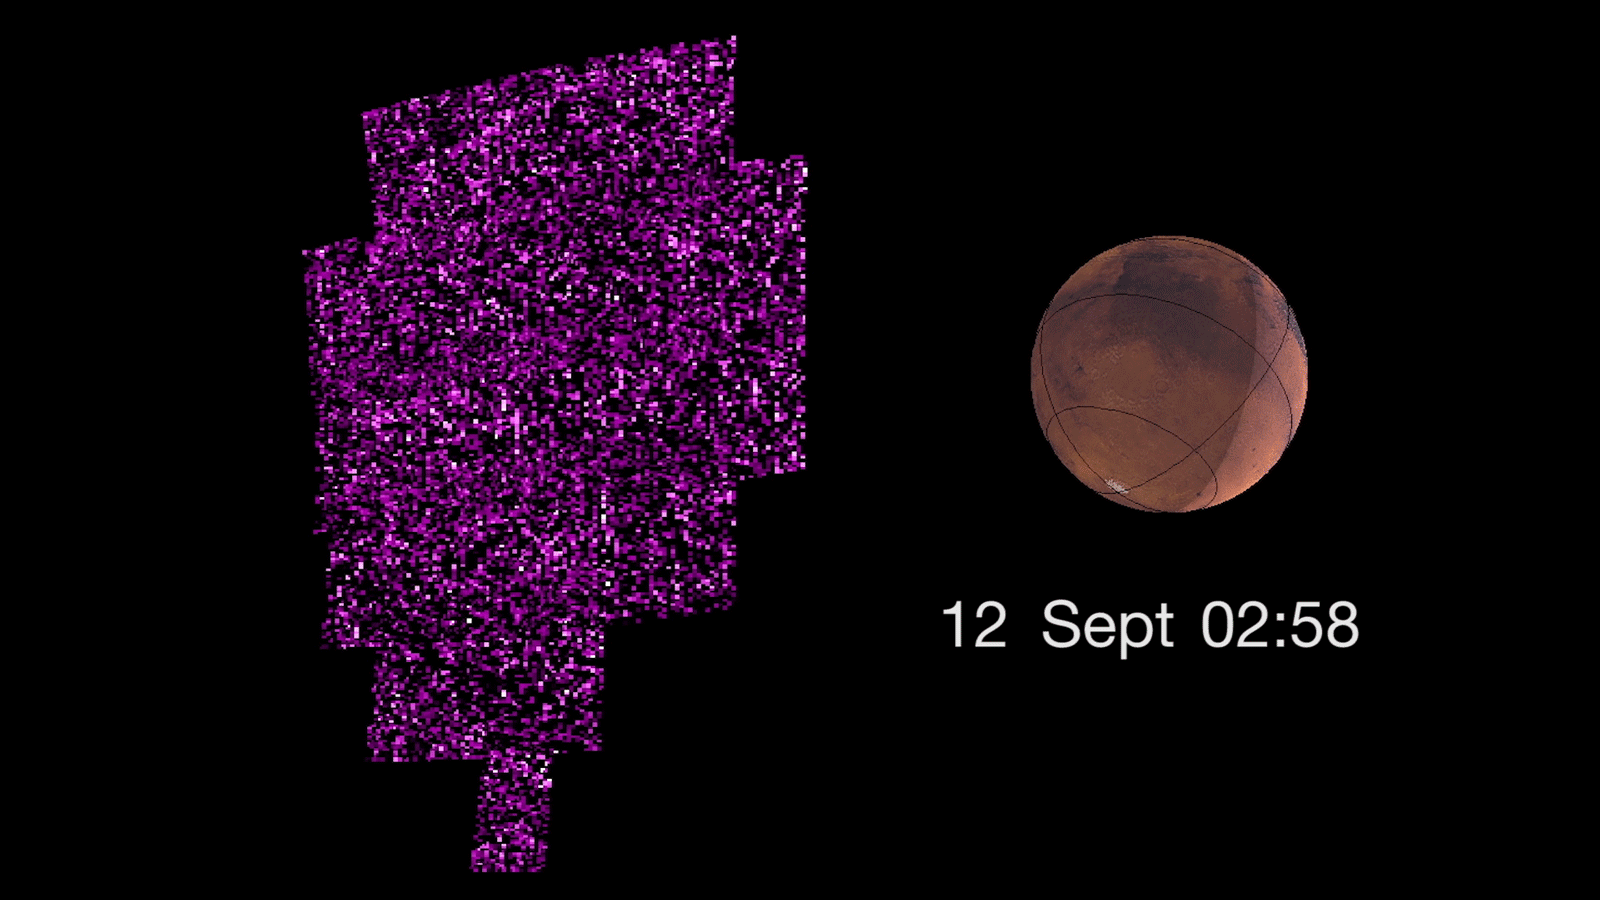

Solar Storm Triggers Whole-Planet Aurora at Mars (Video)

This animation shows the sudden appearance of a bright aurora on Mars during a solar storm. The purple-white color scheme shows the intensity of ultraviolet light seen on Mars’ night side over the course of the event.

The data are from observations on Sept. 12 and 13, 2017, by the Imaging Ultraviolet Spectrograph instrument (IUVS) on NASA’s Mars Atmosphere and Volatile Evolution orbiter, or MAVEN.

The aurora is occurring because energetic particles from the solar storm are bombarding gases in the planet’s atmosphere, causing them to glow. A simulated image of the Mars surface for the same time and orientation is also shown, with the dayside crescent visible on the right. The auroral emission appears brightest at the edges of the planet where the line of sight passes along the length of the glowing atmosphere layer.

Note that, unlike auroras on Earth, the Martian aurora is not concentrated at the planet’s polar regions. This is because Mars has no strong magnetic field like Earth’s to concentrate the aurora near the poles.

NASA’s Goddard Space Flight Center in Greenbelt, Maryland, manages the MAVEN project for NASA’s Science Mission Directorate, Washington. MAVEN’s principal investigator is based at the University of Colorado Boulder’s Laboratory for Atmospheric and Space Physics, where the mission’s IUVS team is also based. Lockheed Martin Space Systems, Denver, built and operates the spacecraft.

Credit: NASA/GSFC/Univ. of Colorado